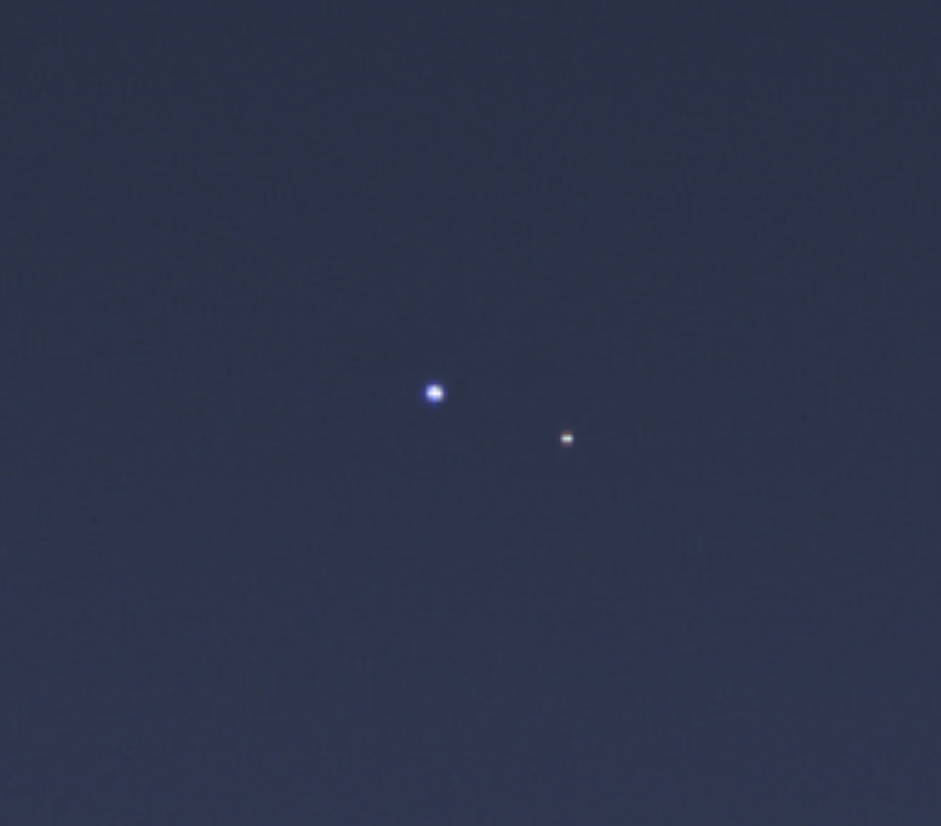

One Special Day in the Life of Planet Earth — Close-Up

The cameras on NASA’s Cassini spacecraft captured this rare look at Earth and its moon from Saturn orbit on July 19, 2013. The image has been magnified five times. Taken while performing a large wide-angle mosaic of the entire Saturn ring system, narrow-angle camera images were deliberately inserted into the sequence in order to image Earth and its moon. This is the second time that Cassini has imaged Earth from within Saturn’s shadow, and only the third time ever that our planet has been imaged from the outer solar system.

Another version of this image is available at PIA14949.

Earth is the blue point of light on the left; the moon is fainter, white, and on the right. Both are seen here through the faint, diffuse E ring of Saturn. Earth was brighter than the estimated brightness used to calculate the narrow-angle camera exposure times. Hence, information derived from the wide-angle camera images was used to process this color composite.

Both Earth and the moon have been increased in brightness for easy visibility; in addition, brightness of the moon has been increased relative to the Earth, and the brightness of the E ring has been increased as well.

Images taken using red, green and blue spectral filters were combined to create this natural color view. (The accompanying wide-angle frame can be found here: PIA17171.) The images were obtained by the Cassini spacecraft cameras on July 19, 2013 at a distance of approximately 898.414 million miles (1.445858 billion kilometers) from Earth. Image scale on Earth is 5,382 miles (8,662 kilometers) per pixel. The illuminated areas of neither Earth nor the moon are resolved here. Consequently, the size of each “dot” is the same size that a point of light of comparable brightness would have in the narrow angle camera.

The first image of Earth captured from the outer solar system was taken by NASA’s Voyager 1 in 1990 and famously titled “Pale Blue Dot” (PIA00452). Sixteen years later, in 2006, Cassini imaged the Earth in the stunning and unique mosaic of Saturn called “In Saturn’s Shadow-The Pale Blue Dot” (PIA08329). And, seven years further along, Cassini did it again in a coordinated event that became the first time that Earth’s inhabitants knew in advance that they were being imaged from nearly a billion miles (nearly 1.5 billion kilometers) away. It was the also the first time that Cassini’s highest-resolution camera was employed so that Earth and its moon could be captured as two distinct targets.

The Cassini-Huygens mission is a cooperative project of NASA, the European Space Agency and the Italian Space Agency. The Jet Propulsion Laboratory, a division of the California Institute of Technology in Pasadena, manages the mission for NASA’s Science Mission Directorate, Washington, D.C. The Cassini orbiter and its two onboard cameras were designed, developed and assembled at JPL. The imaging operations center is based at the Space Science Institute in Boulder, Colo.

Credit: NASA/JPL-Caltech/Space Science Institute